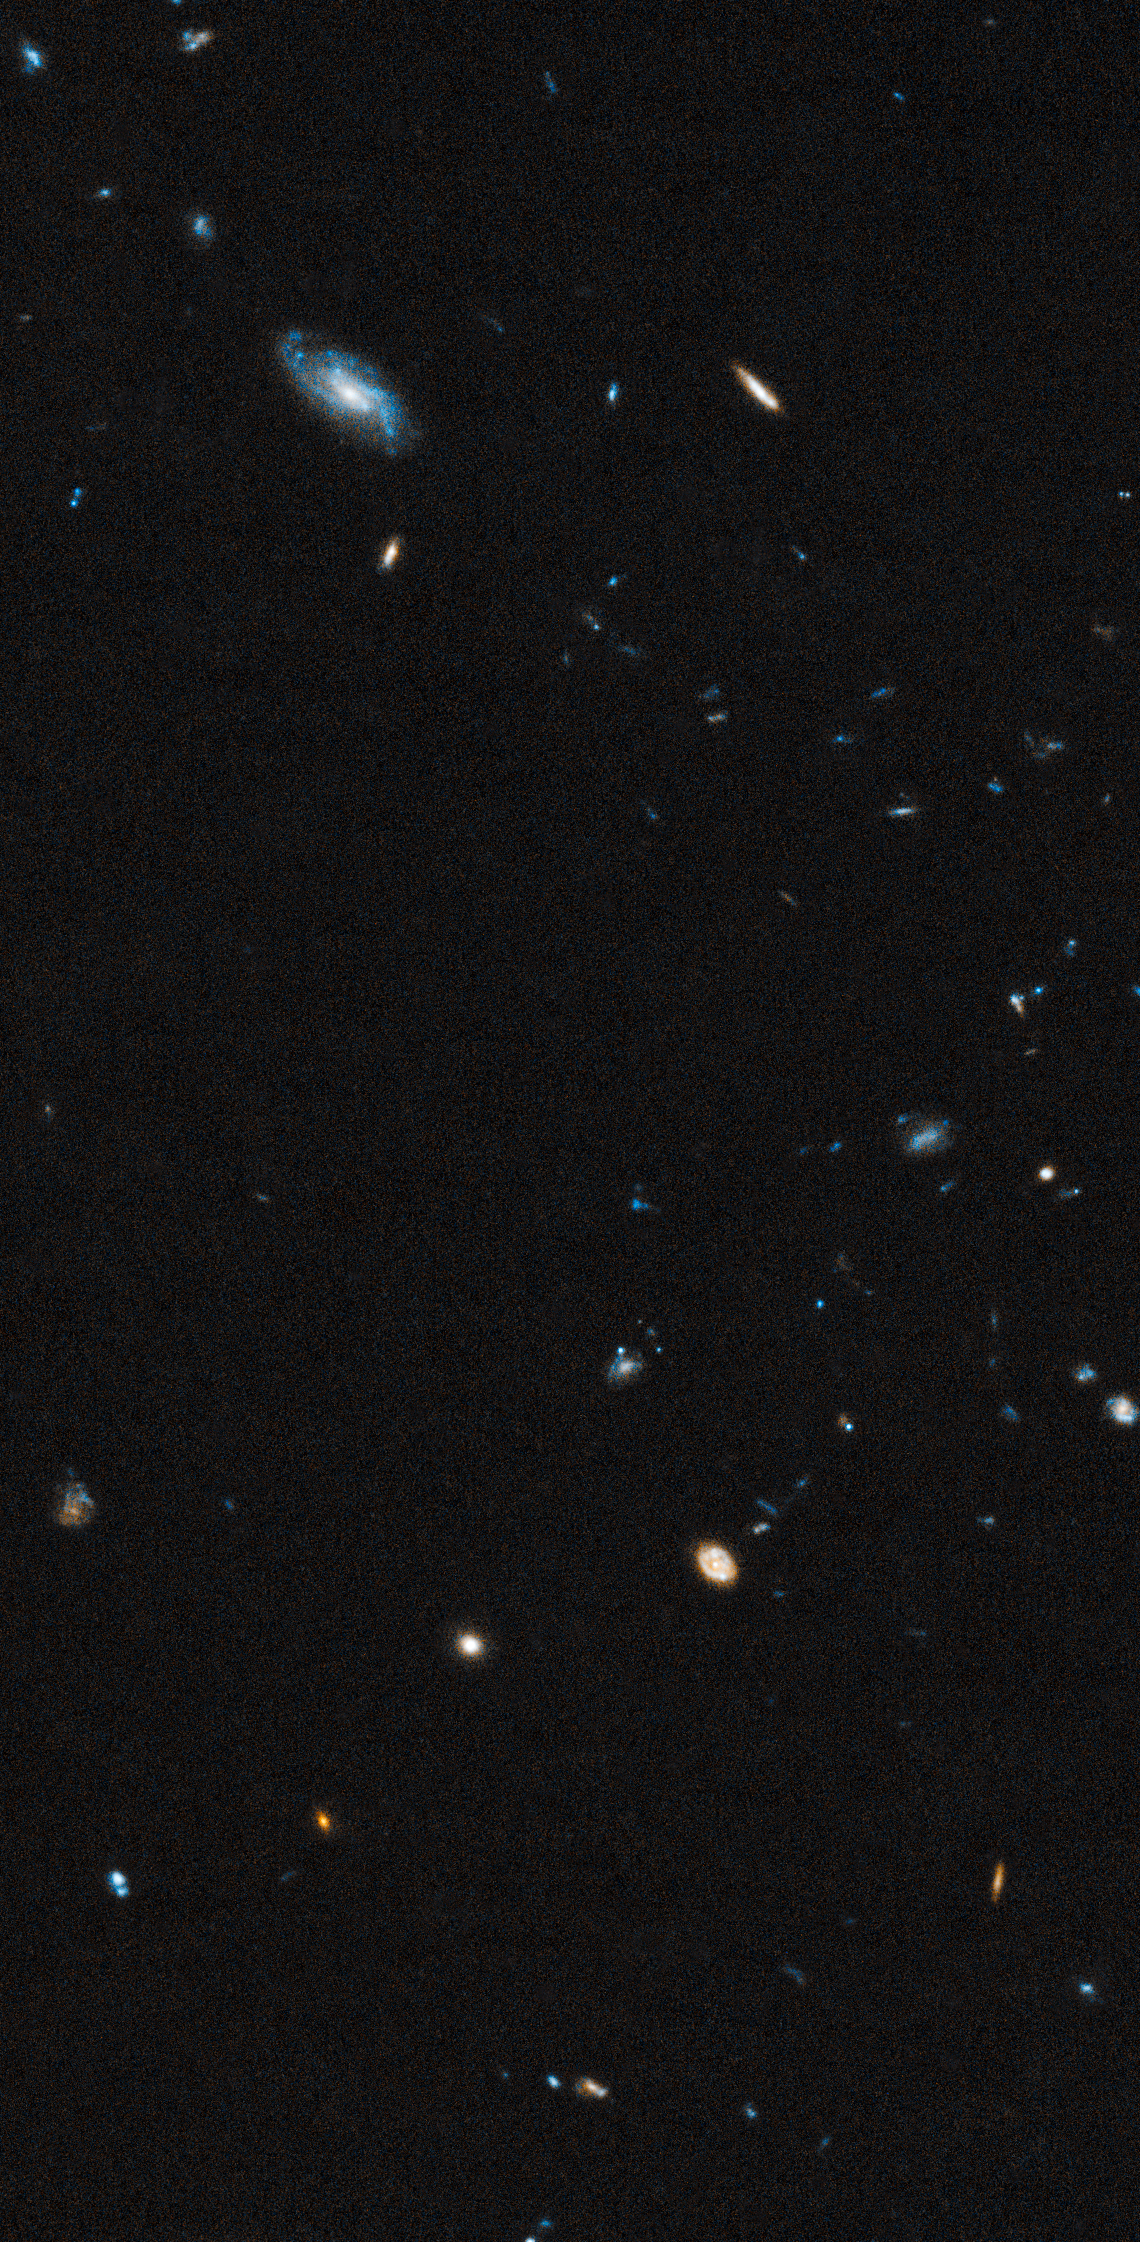

Background Galaxies in Leo IV Field

Object Name: Leo IV
Object Description: Ultra-Faint Dwarf Galaxy
Instrument: HST/ACS/WFC
Filters: F606W (V) and F814W (I)
Exposure Time: 11.4 hours

This image is a composite of separate exposures acquired by the ACS instrument. Several filters were used to sample various wavelengths. The color results from assigning different hues (colors) to each monochromatic (grayscale) image associated with an individual filter. In this case, the assigned colors are: Blue: F606W (V) Orange: F814W (I)

Credit: NASA, ESA, and T. Brown (STScI)